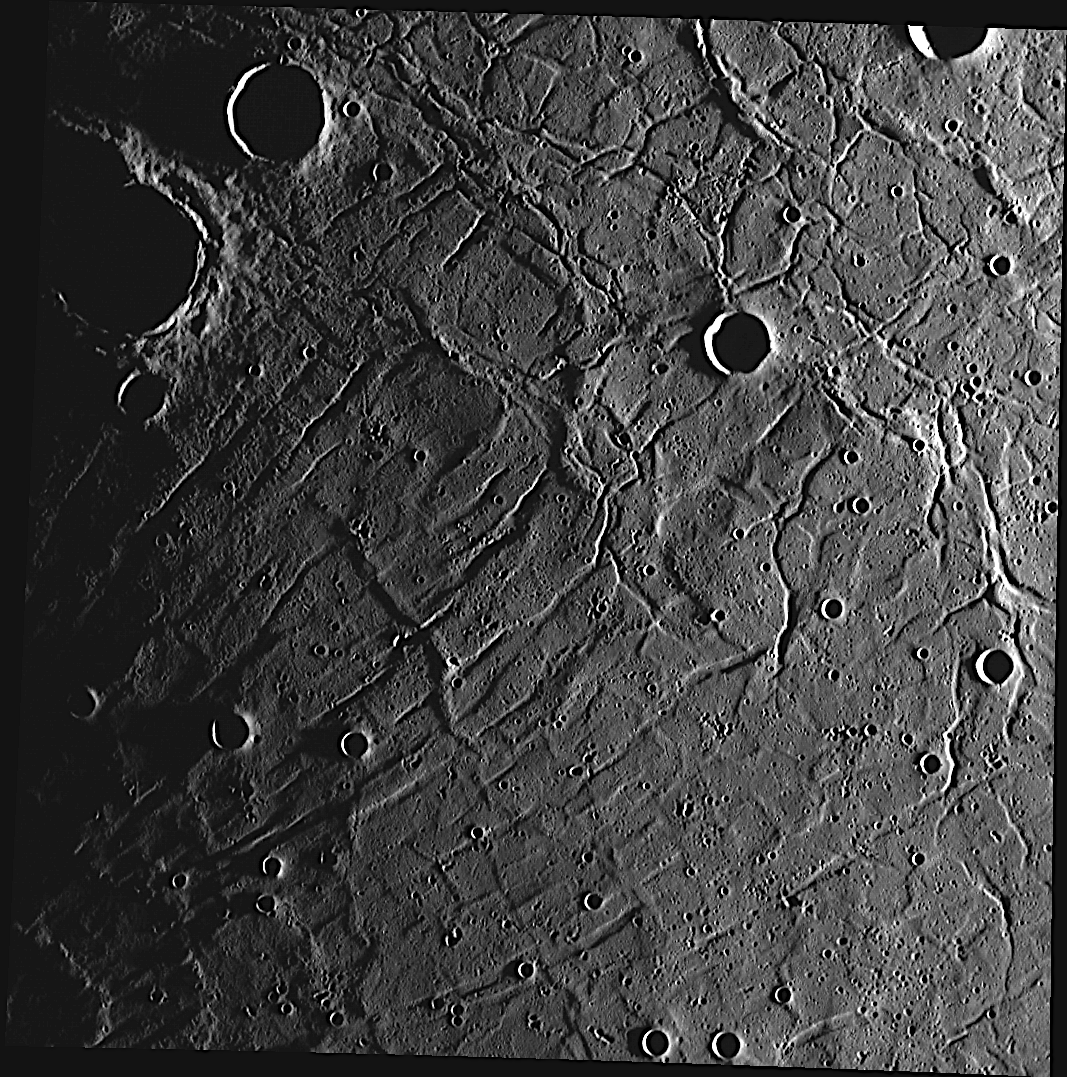

It’s Complicated

The surface in this image is located near the center of the large Caloris basin. The linear troughs radiating from the lower left corner are part of Pantheon Fossae, while numerous other fractures can be seen crisscrossing the basin’s floor. MESSENGER’s orbital images are revealing a complicated set of tectonic features within Caloris basin, many more than previously mapped.

This image was acquired as part of MDIS’s high-resolution stereo base map. The stereo base map is used in combination with the surface morphology base map to create high-resolution stereo views of Mercury’s surface, with an average resolution of 250 meters/pixel (0.16 miles/pixel or 820 feet/pixel) or better. During MESSENGER’s one-year mission, the surface morphology base map is acquired during the first 176 days, and the second 176 days are used to acquire the complementary stereo base map, which includes the image here.

The MESSENGER spacecraft is the first ever to orbit the planet Mercury, and the spacecraft’s seven scientific instruments and radio science investigation are unraveling the history and evolution of the Solar System’s innermost planet. Visit the Why Mercury? section of this website to learn more about the key science questions that the MESSENGER mission is addressing. During the one-year primary mission, MDIS is scheduled to acquire more than 75,000 images in support of MESSENGER’s science goals.

Date acquired: October 26, 2011
Image Mission Elapsed Time (MET): 228110230
Image ID: 933420
Instrument: Wide Angle Camera (WAC) of the Mercury Dual Imaging System (MDIS)
WAC filter: 7 (748 nanometers)
Center Latitude: 34.92°
Center Longitude: 169.9° E
Resolution: 268 meters/pixel
Scale: This image is approximately 280 kilometers (170 miles) across
Incidence Angle: 86.9°
Emission Angle: 8.1°
Phase Angle: 86.9°

These images are from MESSENGER, a NASA Discovery mission to conduct the first orbital study of the innermost planet, Mercury. For information regarding the use of images, see the MESSENGER image use policy.

Credit: NASA/Johns Hopkins University Applied Physics Laboratory/Carnegie Institution of Washington